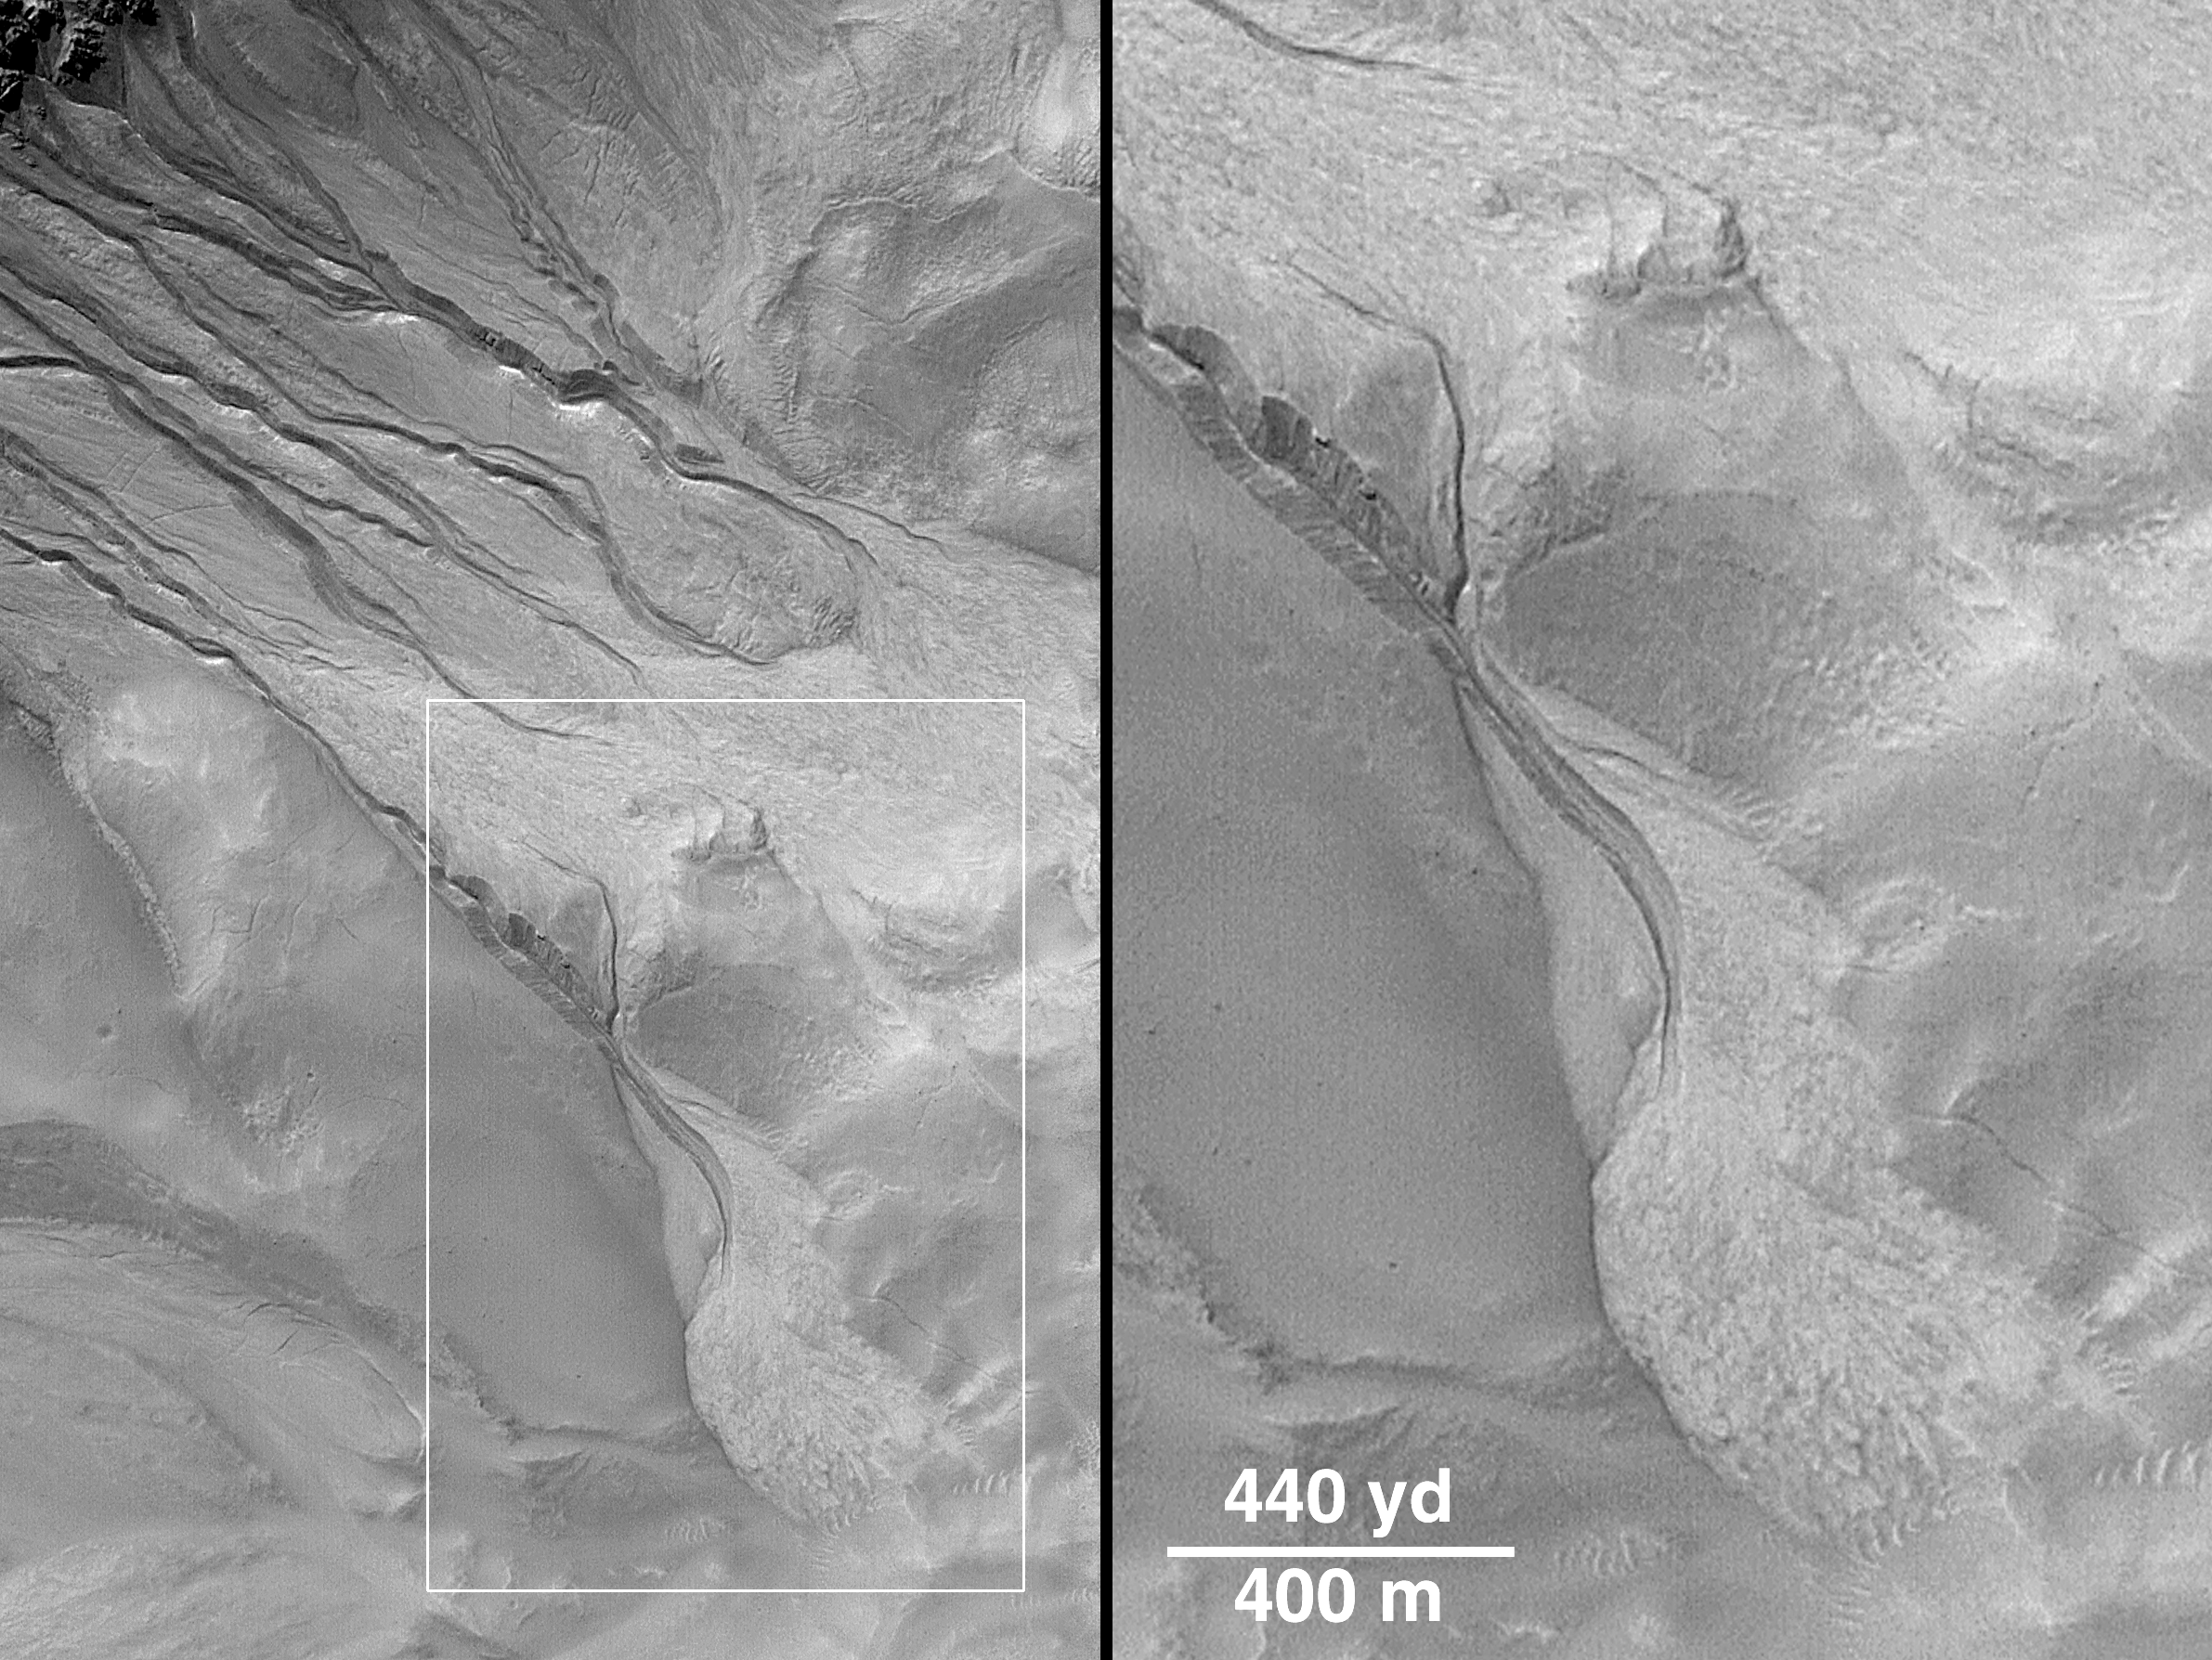

Evidence for Recent Liquid Water on Mars: Channels and Aprons in East Gorgonum Crater

This suite of Mars Global Surveyor (MGS) Mars Orbiter Camera (MOC) pictures provides a vista of martian gullies on the northern wall of a 12 kilometer-(7.4 mile)-wide meteor impact crater east of the Gorgonum Chaos region on the red planet.

The first picture (above left) is a composite of three different high resolution MOC views obtained in 1999 and 2000. The second picture (above right) shows the location of the high resolution views relative to the whole crater as it appeared in the highest resolution image previously acquired of the area, taken by the Viking 1 orbiter in 1978. The release image (top) shows a close-up of one of the channels and debris aprons found in the northwestern quarter of the impact crater.

Some of the channels in this crater are deeply-entrenched and cut into lighter-toned deposits. The numerous channels and apron deposits indicate that many tens to hundreds of individual events involving the flow of water and debris have occurred here. The channels and aprons have very crisp, sharp relief and there are no small meteor impact craters on them, suggesting that these features are extremely young relative to the 4.5 billion year history of Mars. It is possible that these landforms are still being created by water seeping from the layered rock in the crater wall today.

The crater has no name and it is located near 37.4°S, 168.0°W. The composite view in (above left) includes a picture taken by MOC on September 10, 1999, a picture obtained April 26, 2000, and another on May 22, 2000. The scene from left to right (including the dark gap between photos) covers an area approximately 7.6 kilometers (4.7 miles) wide by 18 km (11.1 mi) long. Sunlight illuminates the scene from the upper left. MOC high resolution images are taken black-and-white (grayscale); the color seen here has been synthesized from the colors of Mars observed by the MOC wide angle cameras and by the Viking Orbiters in the late 1970s.

Credit: NASA/JPL/MSSS